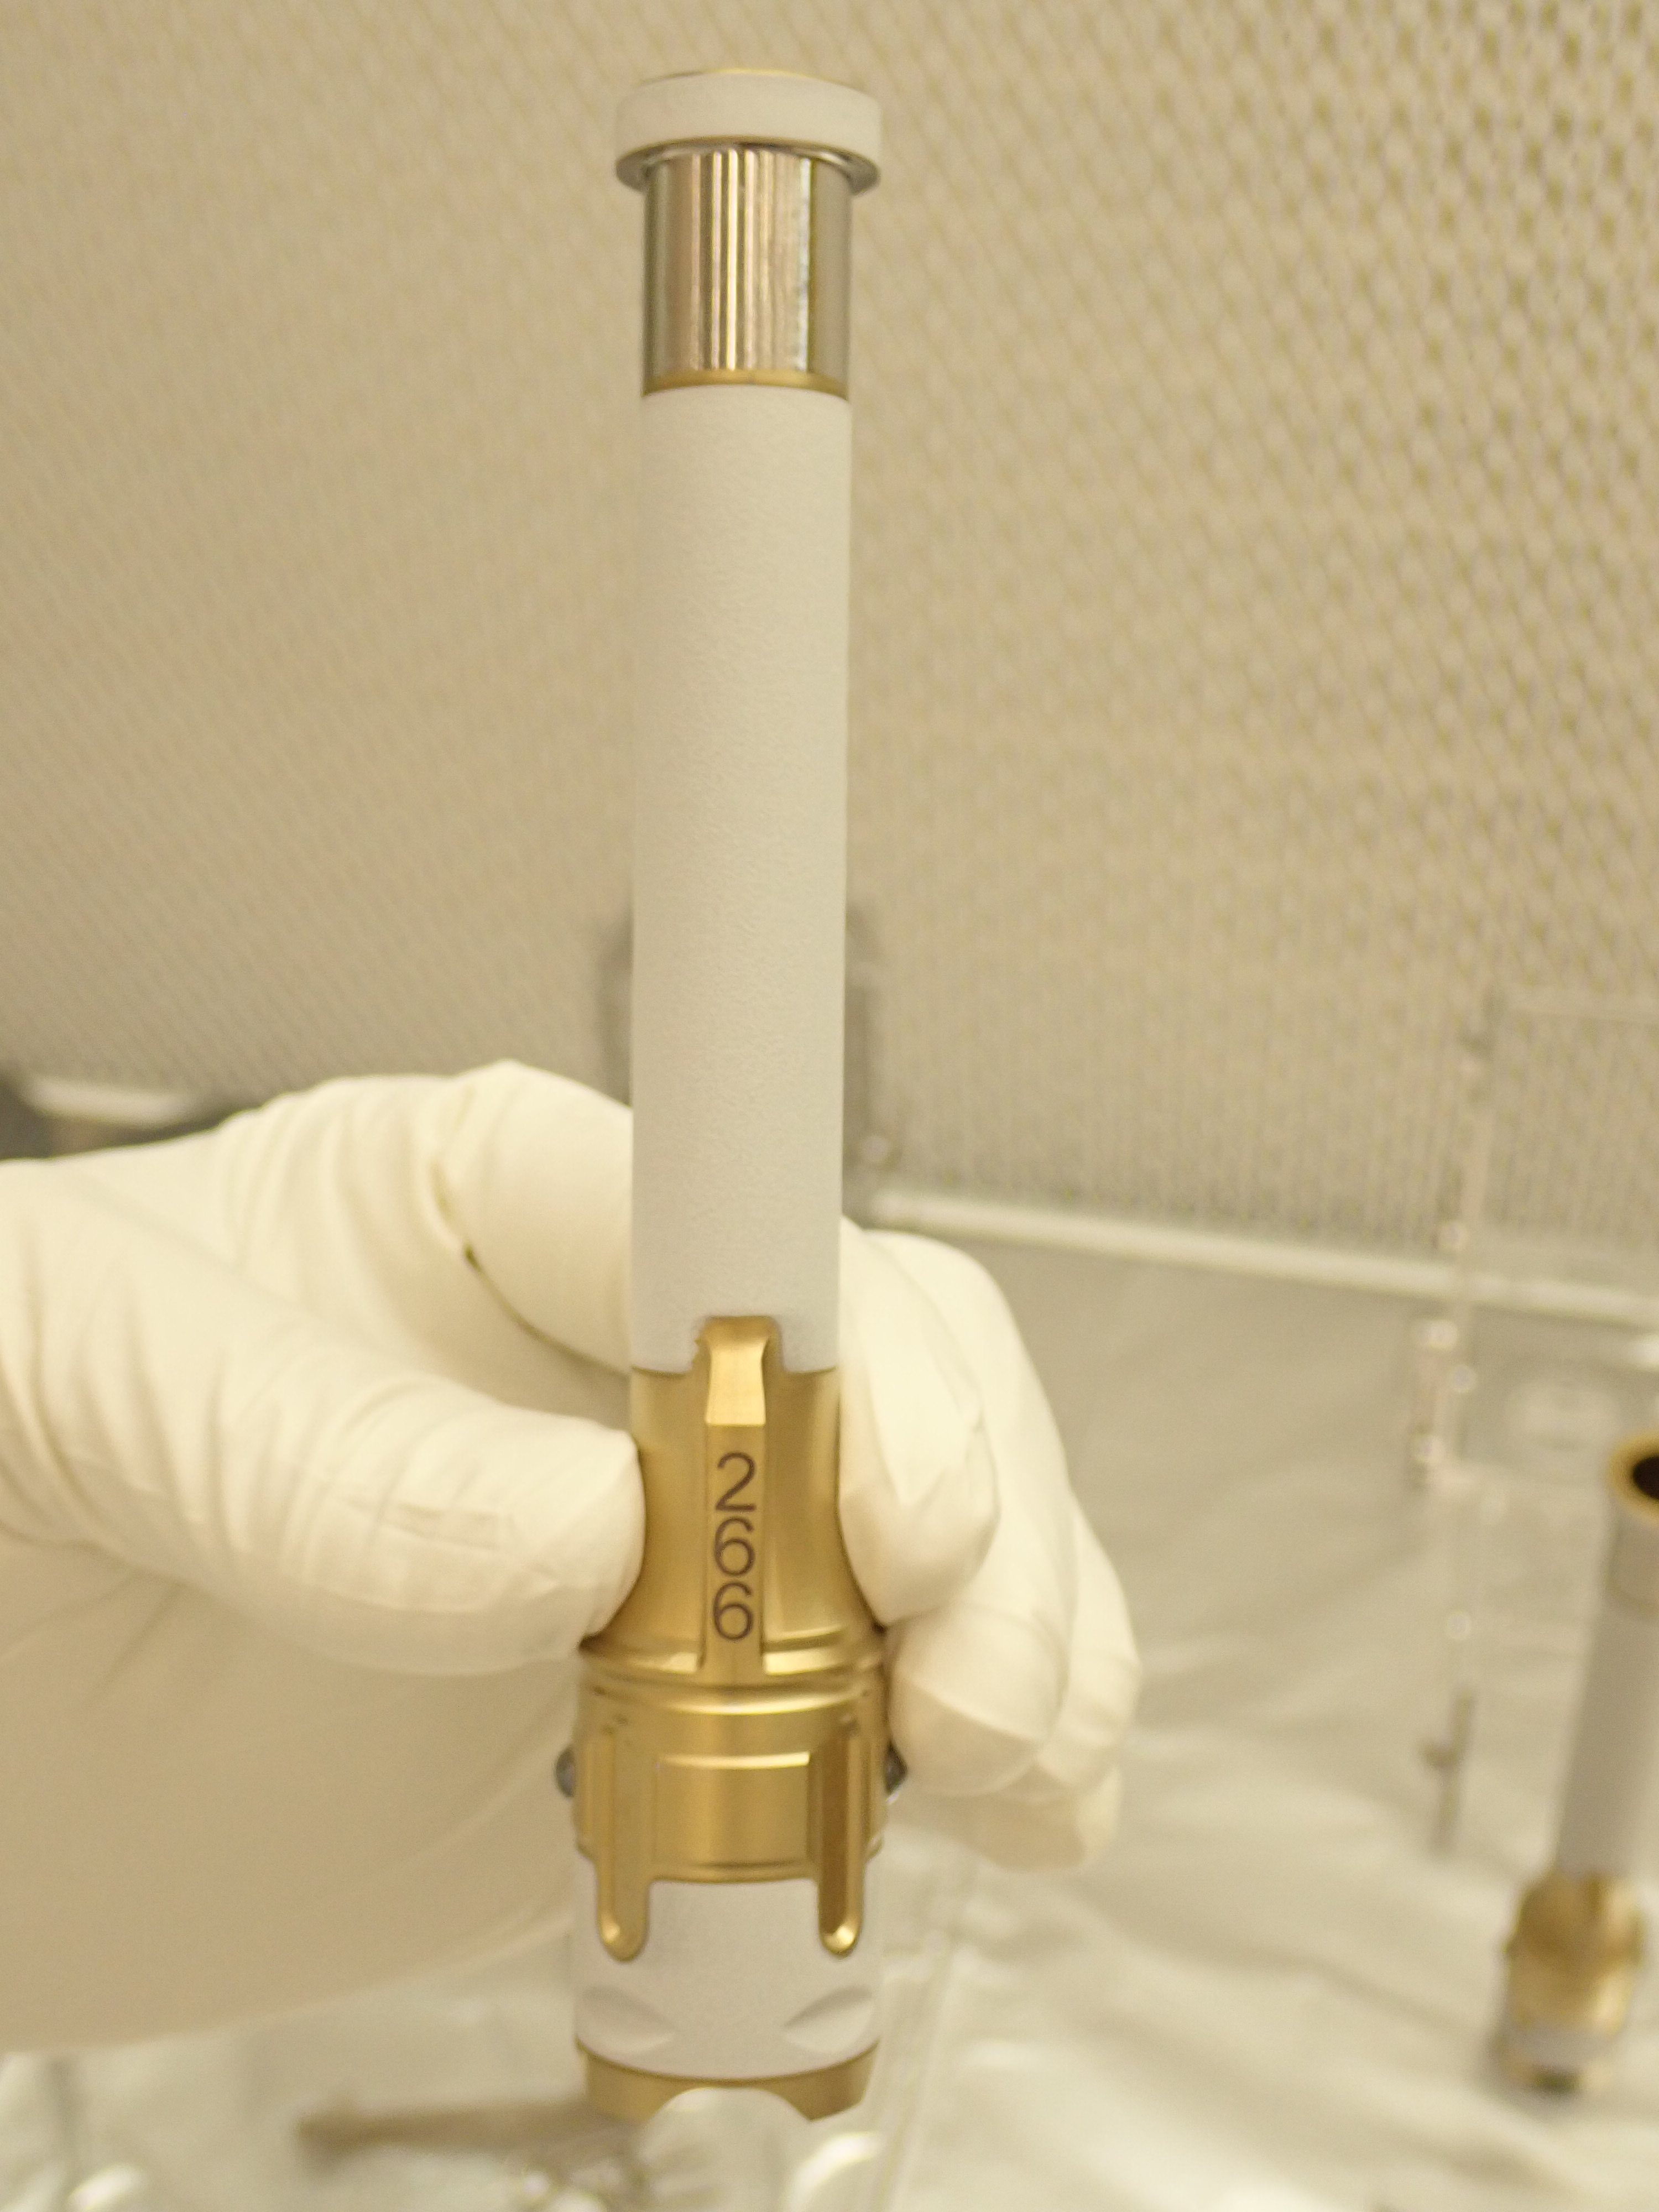

Perseverance Sample Tube 266

This image, taken in a clean room at NASA’s Jet Propulsion Laboratory, shows sample tube number 266, which was used to collect the first sample of Martian rock by NASA’s Perseverance rover. The laser-etched serial number helps science team identify the tubes and their contents.

Perseverance carries 43 sample tubes, 38 of which have been tasked to carry different samples from a variety of geologic units and surface materials. The other five are “witness tubes” that (prior to launch) were loaded with materials geared to capture molecular and particulate contaminants. They’ll be opened one at a time on Mars to witness the ambient environment primarily near sample collection sites, so the science team can catalog any impurities that may have traveled with the tube from Earth or contaminants from the spacecraft that may be present during sample collection.

Made chiefly of titanium, each sample tube for Perseverance weighs less than 2 ounces (57 grams) and is less than 6 inches long. . A white exterior coating guards against heating by the Sun potentially changing the chemical composition of the samples after Perseverance deposits the tubes on the surface of Mars.

NASA’s Jet Propulsion Laboratory in Southern California built and manages operations of the Mars 2020 Perseverance rover for NASA.

Credit: NASA/JPL-Caltech